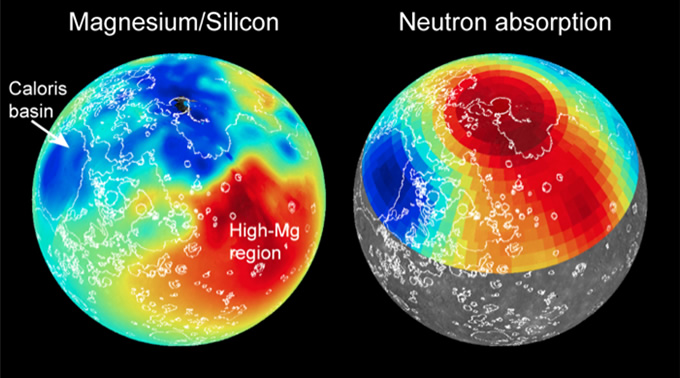

Surface Chemistry Maps

Maps of magnesium/silicon (left) and thermal neutron absorption (right) across Mercury’s surface (red indicates high values, blue low) are shown. These maps, together with maps of other elemental abundances, reveal the presence of distinct geochemical terranes. Volcanic smooth plains deposits are outlined in white. Read the mission news story to learn more!

Instrument: X-Ray Spectrometer (XRS) and Gamma-Ray Spectrometer (GRS)

The MESSENGER spacecraft is the first ever to orbit the planet Mercury, and the spacecraft’s seven scientific instruments and radio science investigation are unraveling the history and evolution of the Solar System’s innermost planet. During the first two years of orbital operations, MESSENGER acquired over 150,000 images and extensive other data sets. MESSENGER is capable of continuing orbital operations until early 2015.

For information regarding the use of images, see the MESSENGER image use policy.

Credit: NASA/Johns Hopkins University Applied Physics Laboratory/Carnegie Institution of Washington